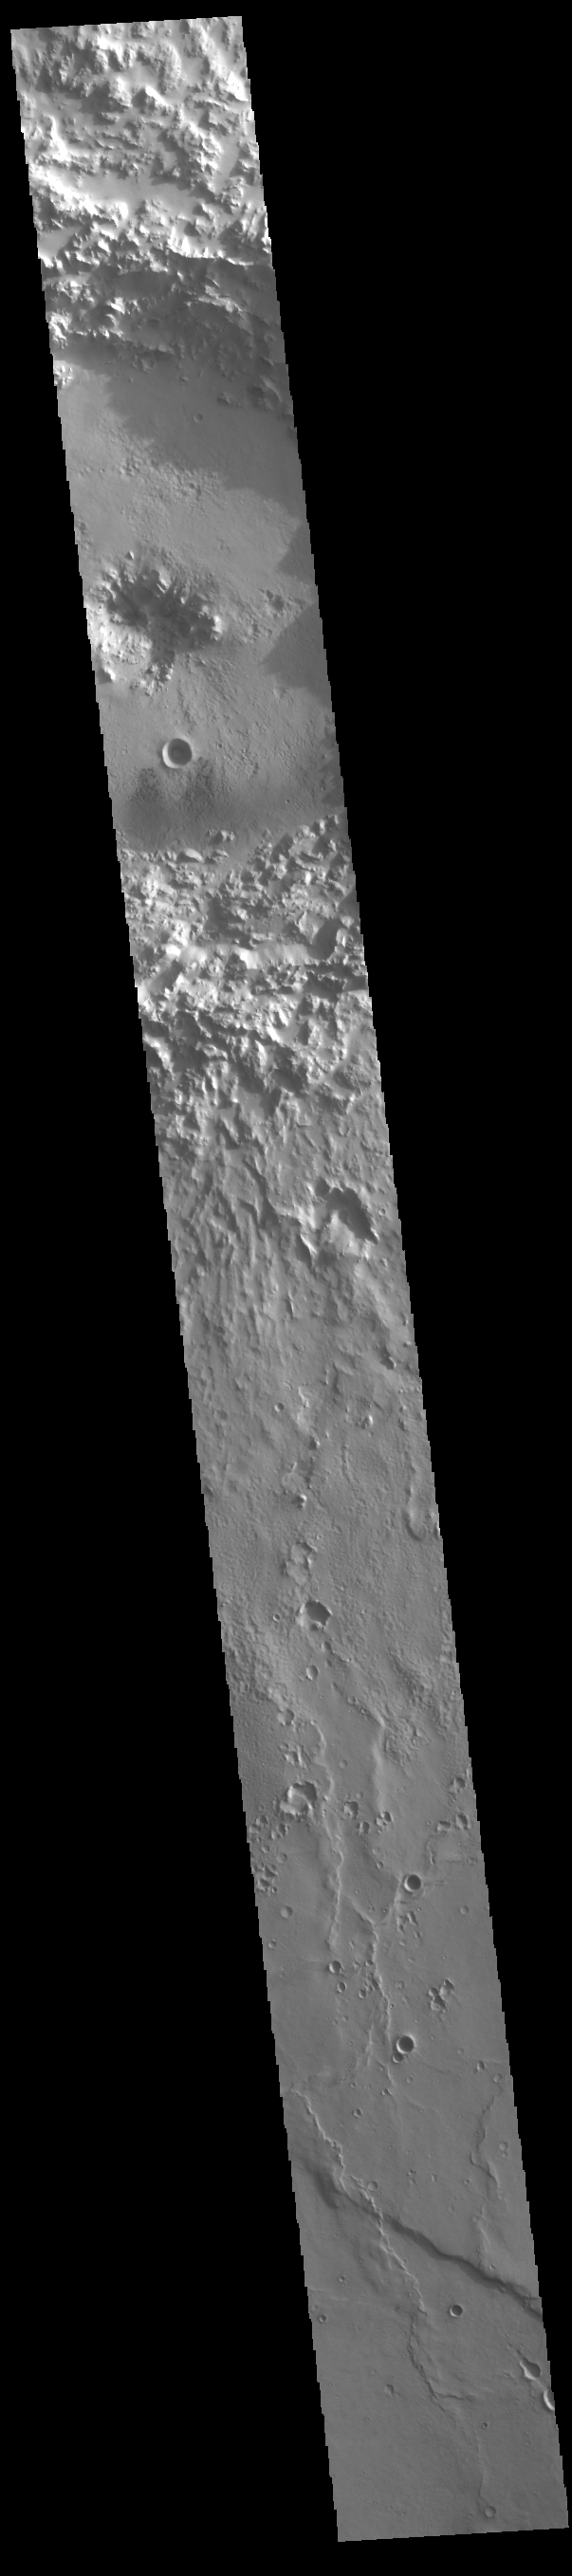

Shadows

Today’s VIS image shows part of a central pit crater located in Hesperia Planum. The dark patterns on the floor of the crater are the shadows being cast by the crater rim in the early morning sun. This is a fairly young crater, and the rim is still very rough. Shadow lengths can sometimes be used to calculate the height of the object casting the shadow if the sun angle is known.

Credit: NASA/JPL-Caltech/ASU